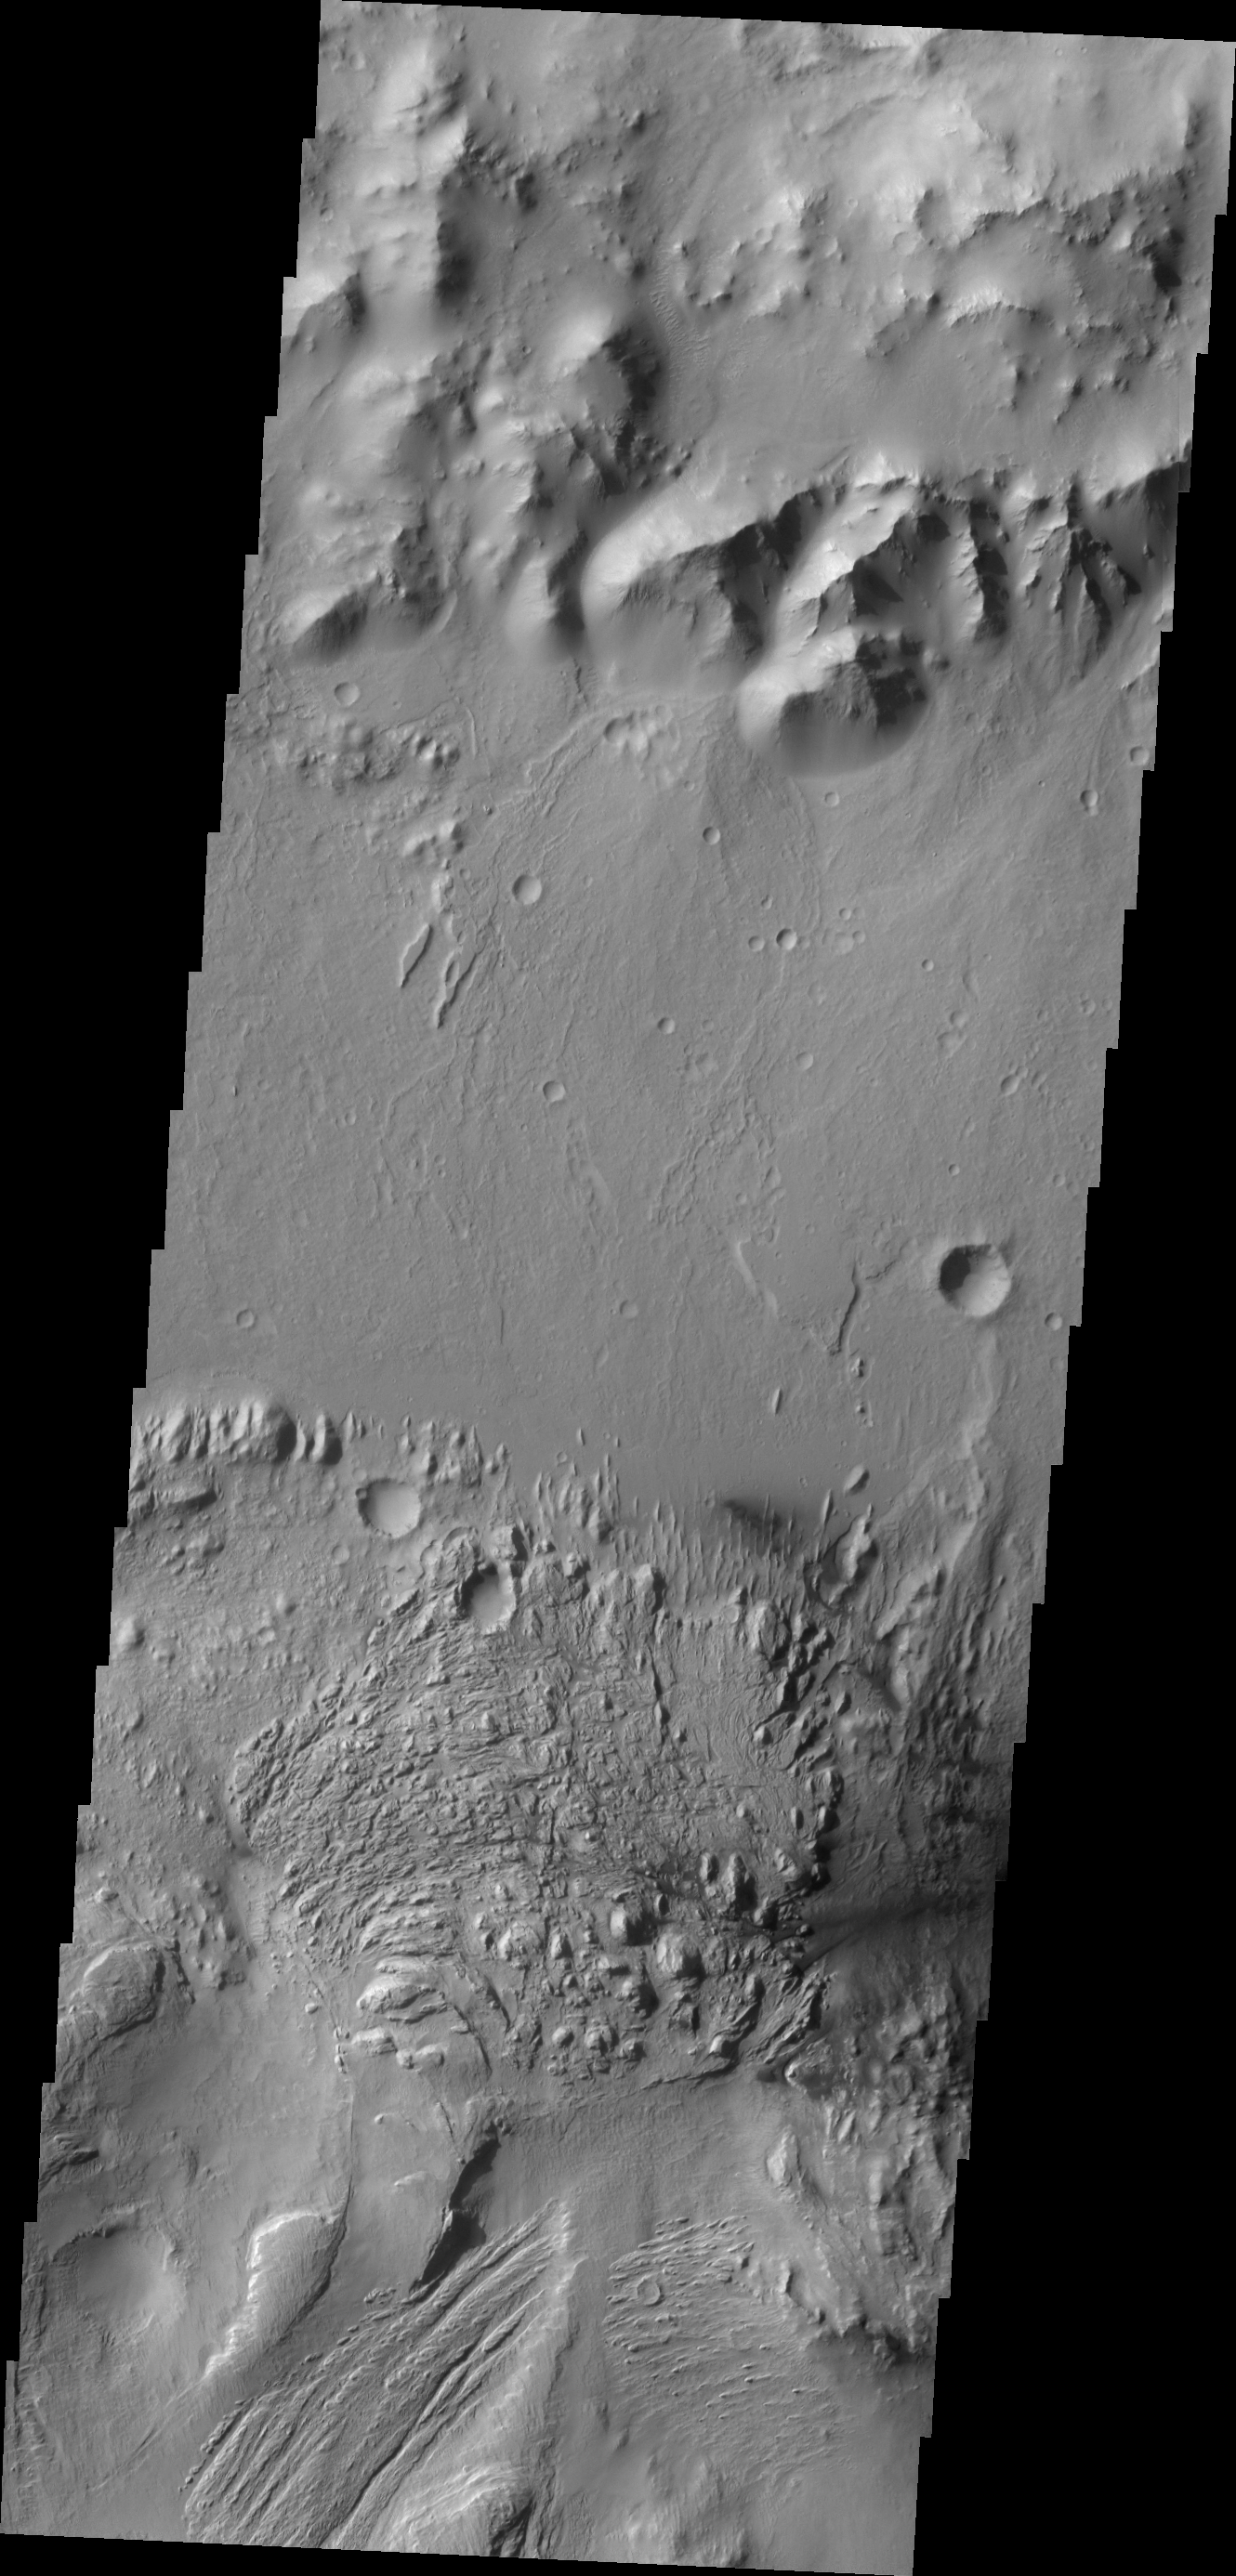

Images of Gale #5

During the month of April Mars will be in conjunction relative to the Earth. This means the Sun is in the line-of-sight between Earth and Mars, and communication between the two planets is almost impossible. For conjunction, the rovers and orbiting spacecraft at Mars continue to operate, but do not send the data to Earth. This recorded data will be sent to Earth when Mars moves away from the sun and the line-of-sight between Earth and Mars is reestablished. During conjunction the THEMIS image of the day will be a visual tour of Gale Crater, the location of the newest rover Curiosity. Moving eastward from the previous image, we continue to see the northern floor and rim of Gale Crater and the northern part of Mt. Sharp.

This image shows a weathered region of the lower elevations of Mt. Sharp.

Credit: NASA/JPL-Caltech/ASU